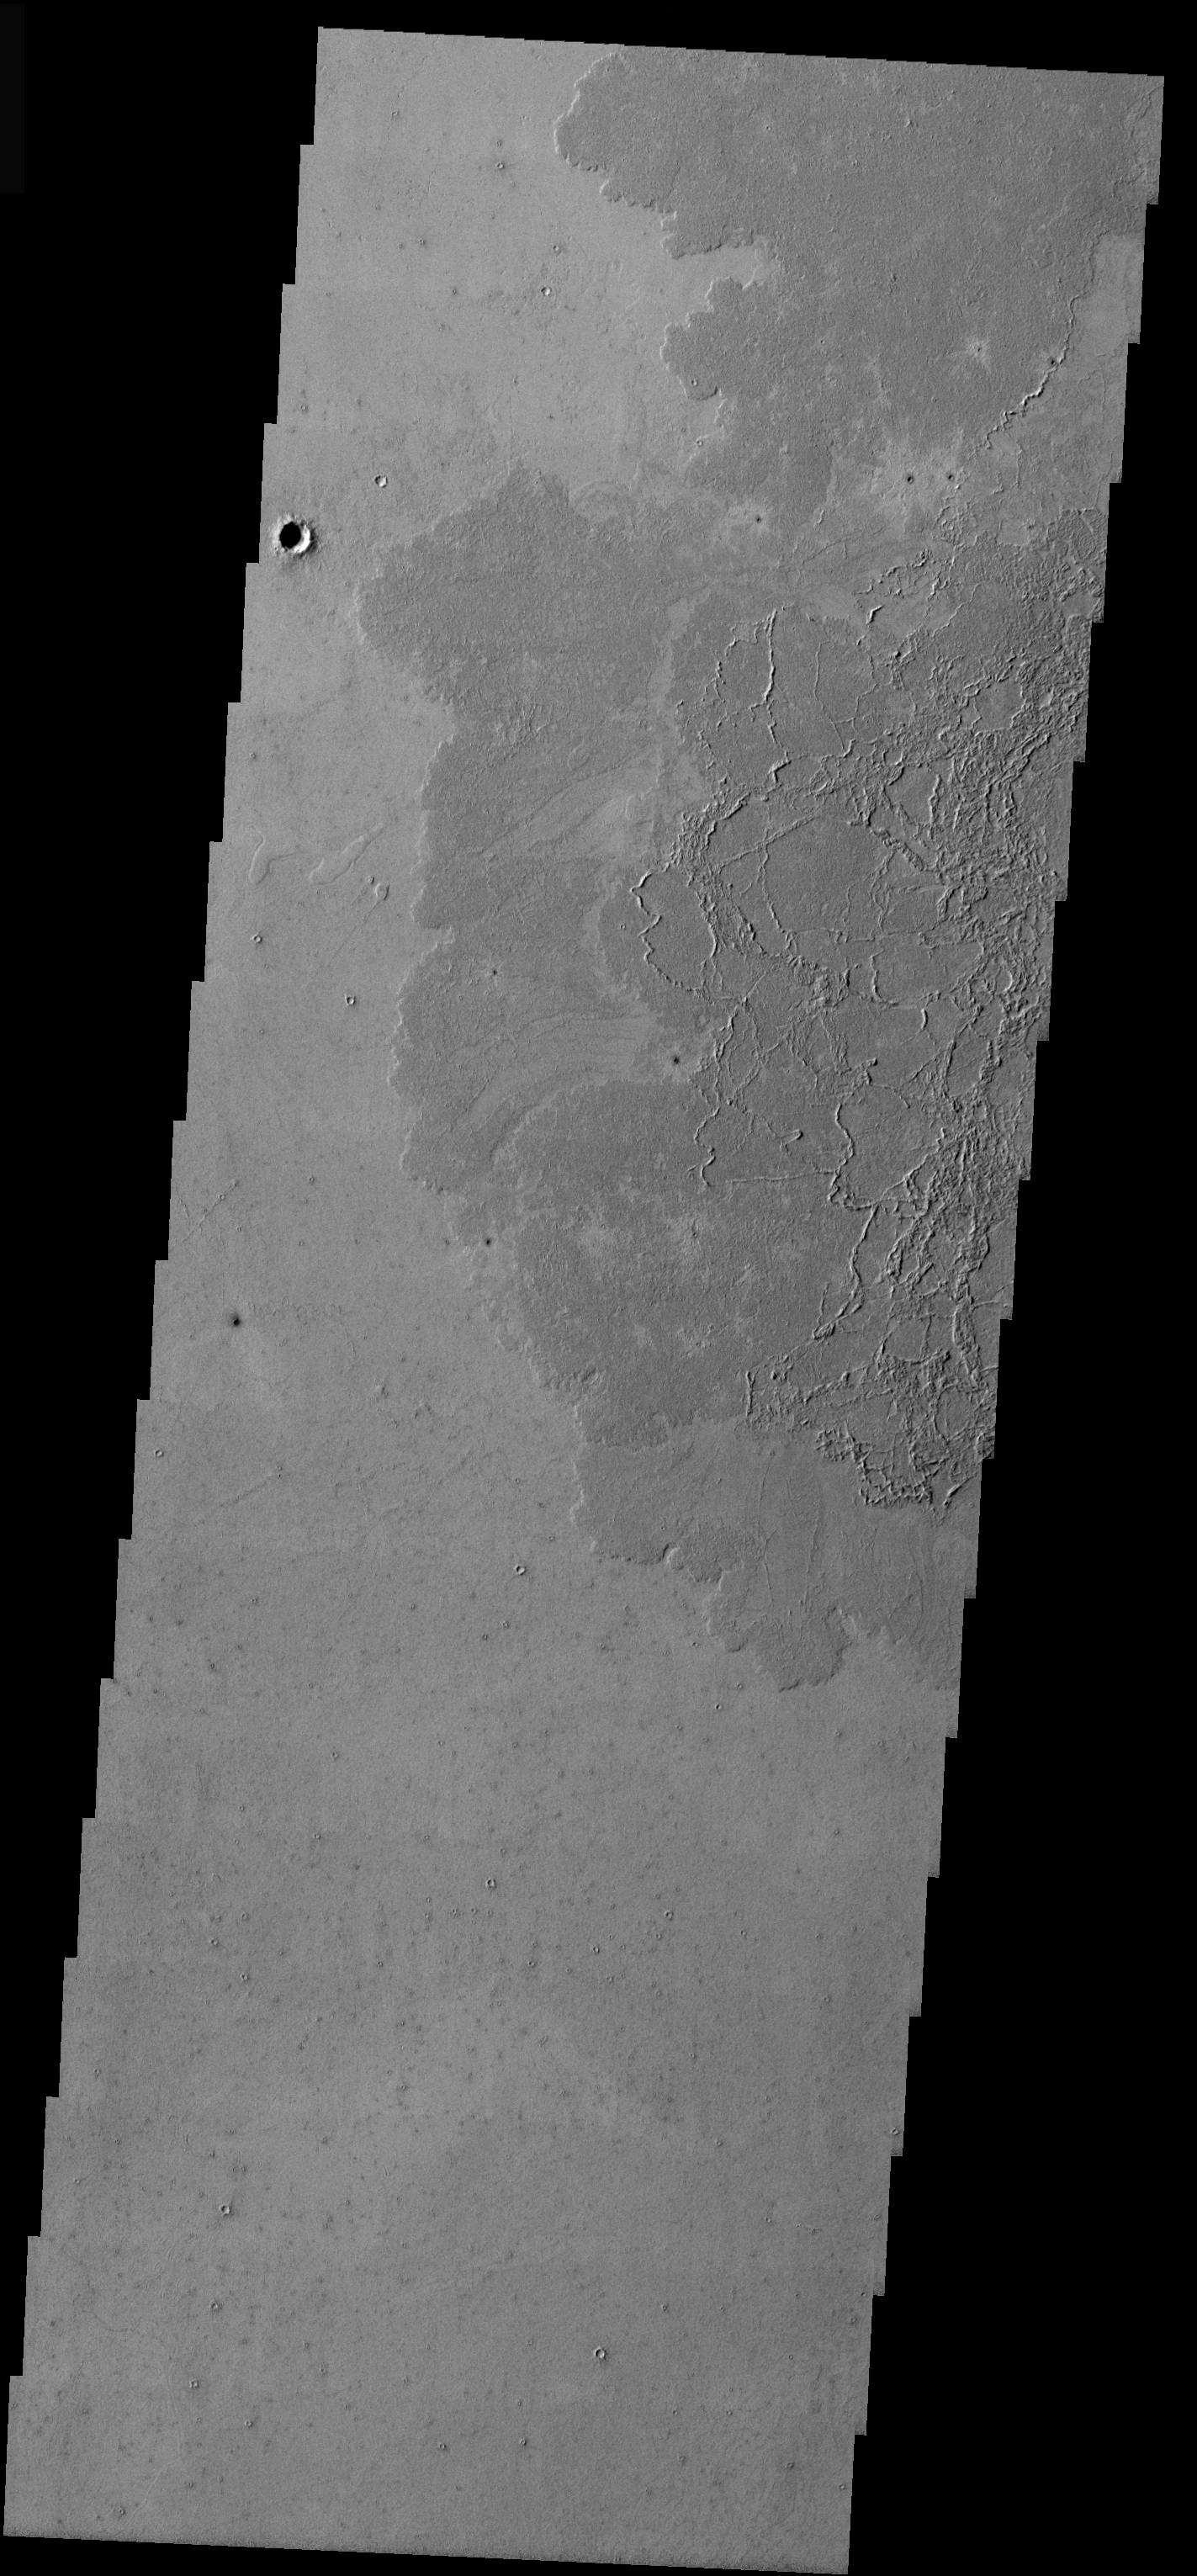

Platy Lava Surface

This VIS image was taken in the Tartarus region of Mars. The lava flows covering the upper right portion of the image have a very different texture than the Arsia Mons flows. These flows illustrate a platy lava surface. This surface type develops when the top of a lava flows cools and then is broken into pieces by continued movement of the flow. Molten lava will squeeze up between the plates of cooled lava, forming the ridges seen in the image.

Image information: VIS instrument. Latitude 5.9, Longitude 157.8 East (202.2 West). 19 meter/pixel resolution.

Note: this THEMIS visual image has not been radiometrically nor geometrically calibrated for this preliminary release. An empirical correction has been performed to remove instrumental effects. A linear shift has been applied in the cross-track and down-track direction to approximate spacecraft and planetary motion. Fully calibrated and geometrically projected images will be released through the Planetary Data System in accordance with Project policies at a later time.

NASA’s Jet Propulsion Laboratory manages the 2001 Mars Odyssey mission for NASA’s Office of Space Science, Washington, D.C. The Thermal Emission Imaging System (THEMIS) was developed by Arizona State University, Tempe, in collaboration with Raytheon Santa Barbara Remote Sensing. The THEMIS investigation is led by Dr. Philip Christensen at Arizona State University. Lockheed Martin Astronautics, Denver, is the prime contractor for the Odyssey project, and developed and built the orbiter. Mission operations are conducted jointly from Lockheed Martin and from JPL, a division of the California Institute of Technology in Pasadena.

Credit: NASA/JPL/Arizona State University